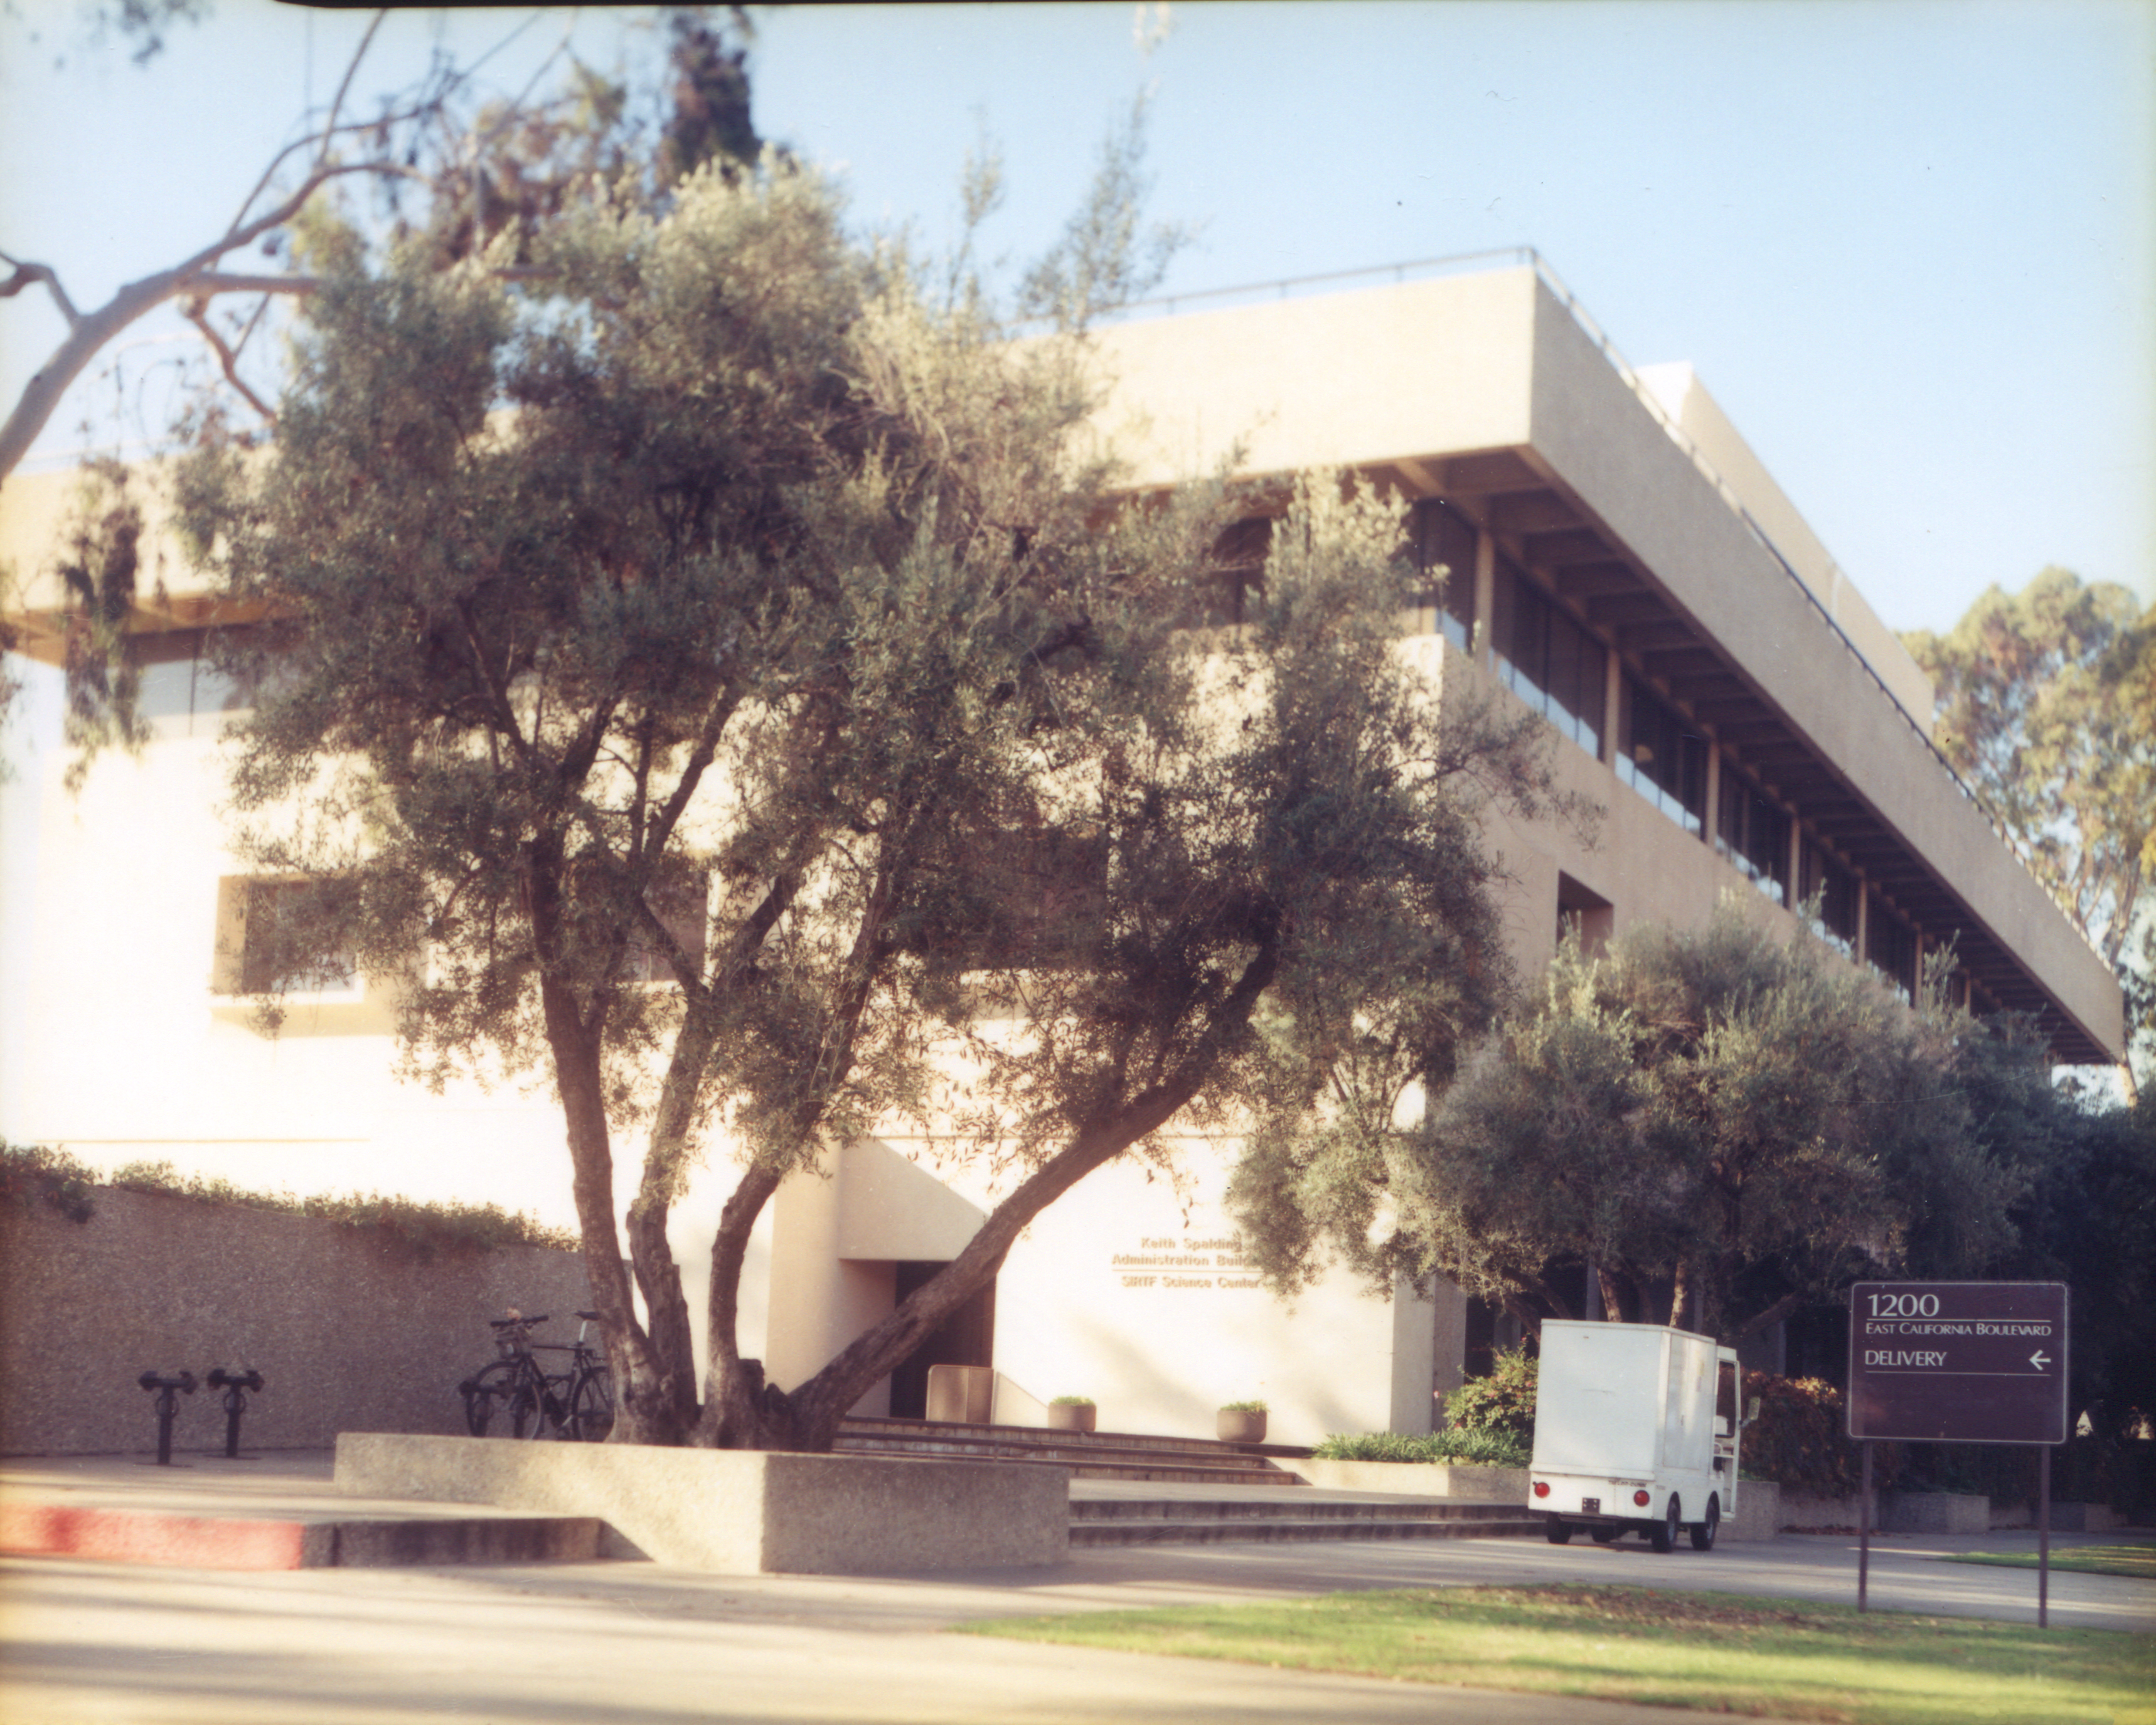

Spitzer Science Center

Credit: NASA/JPL-Caltech/J. Keller (SSC)